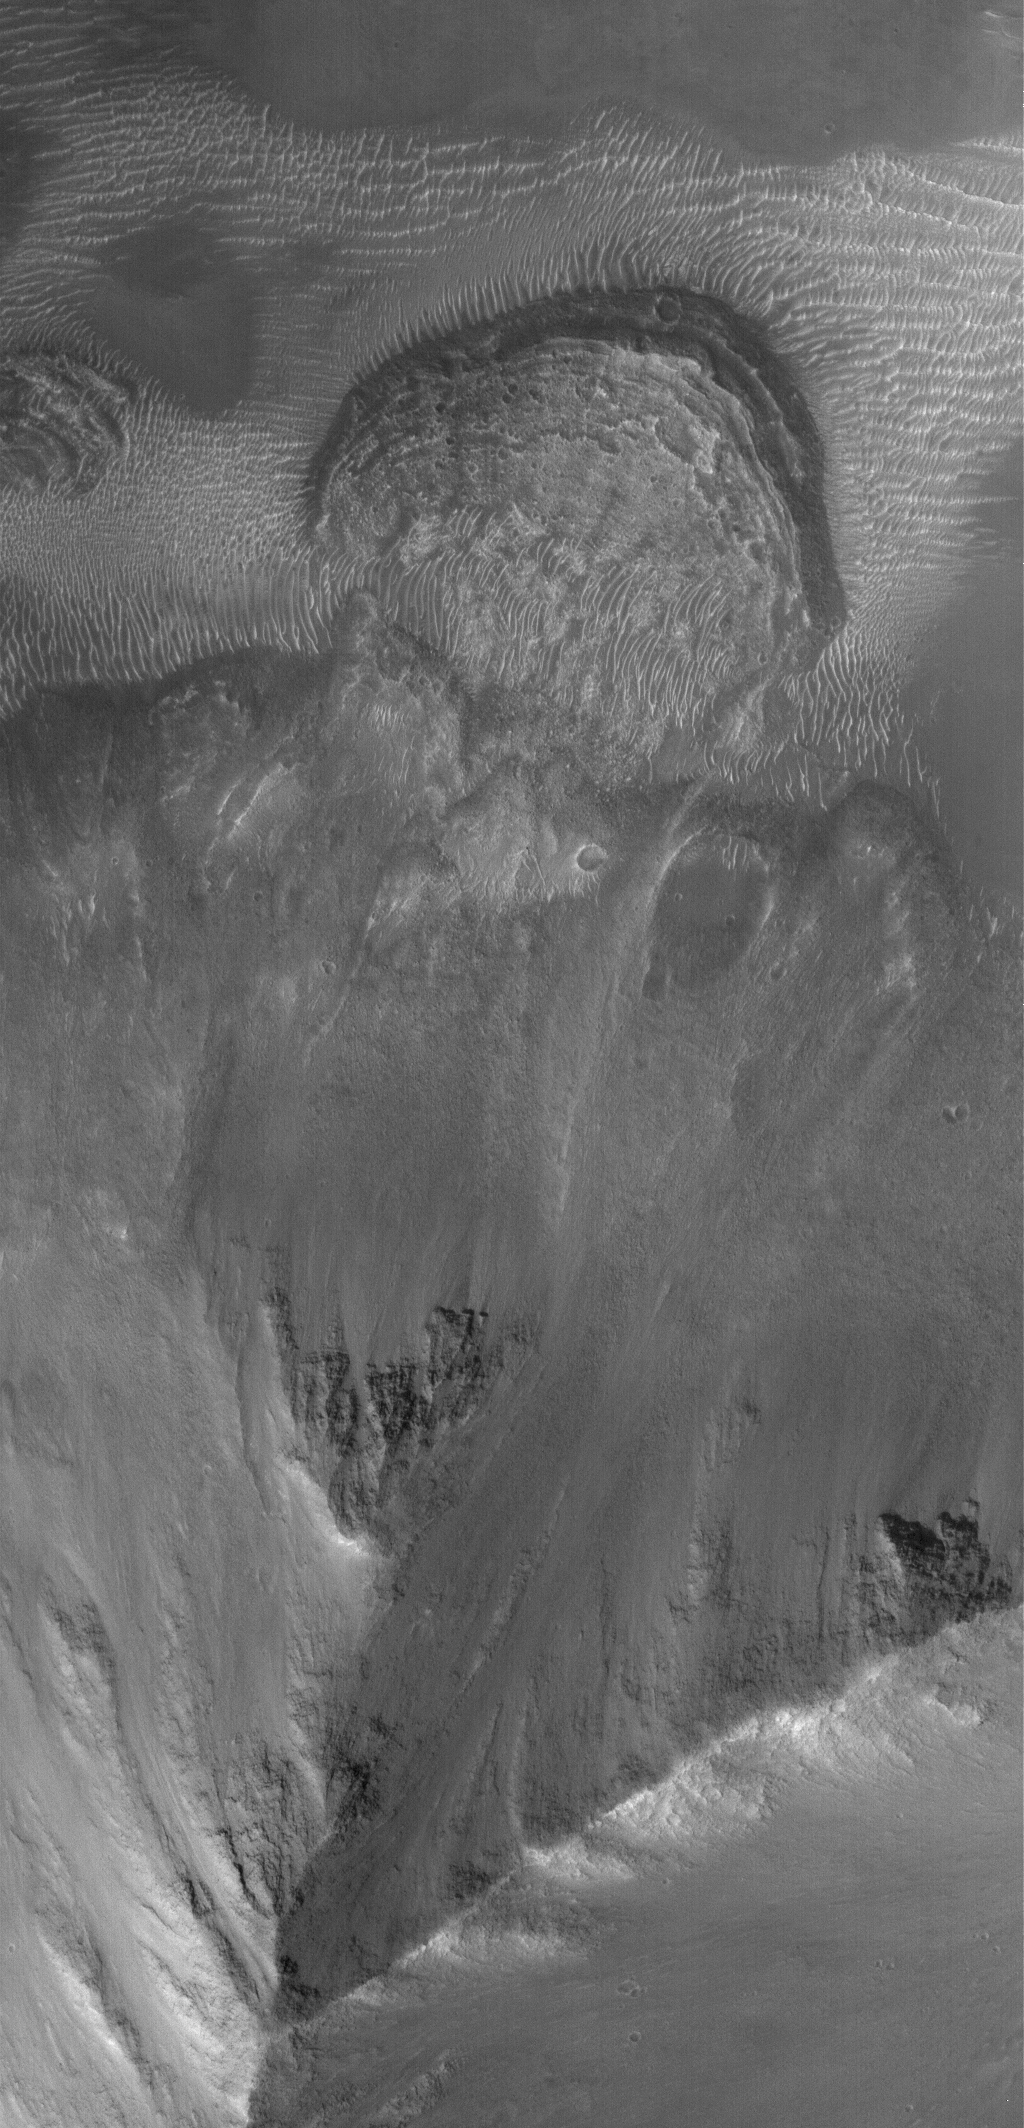

Ophir Landslide

4 November 2005
This Mars Global Surveyor (MGS) Mars Orbiter Camera (MOC) image shows a small landslide off a steep slope in southwestern Ophir Chasma.

Location near: 4.6°S, 72.8°W
Image width: width: ~3 km (~1.9 mi)
Illumination from: lower left
Season: Southern Spring

Credit: NASA/JPL/Malin Space Science Systems